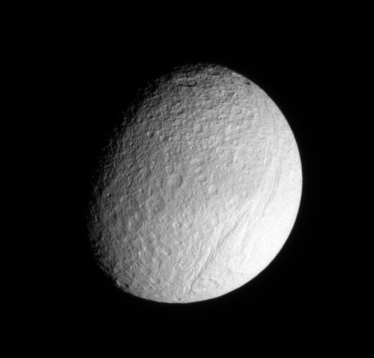

Torn-up Terrain

Ithaca Chasma rips across the cratered surface of Tethys, creating a scar more than 1,000 kilometers (600 miles) long, from north to south.

Cassini got a closer look at this ancient rift during a Sept. 2005 flyby of Tethys (1,071 kilometers, or 665 miles across). See PIA07734 for a high-resolution view of the chasm.

This view shows the Saturn-facing side of Tethys. North is up.

The image was taken in visible light with the Cassini spacecraft narrow-angle camera on May 21, 2006 at a distance of approximately 715,000 kilometers (444,000 miles) from Tethys and at a Sun-Tethys-spacecraft, or phase, angle of 48 degrees. Image scale is 4 kilometers (2 miles) per pixel.

The Cassini-Huygens mission is a cooperative project of NASA, the European Space Agency and the Italian Space Agency. The Jet Propulsion Laboratory, a division of the California Institute of Technology in Pasadena, manages the mission for NASA’s Science Mission Directorate, Washington, D.C. The Cassini orbiter and its two onboard cameras were designed, developed and assembled at JPL. The imaging operations center is based at the Space Science Institute in Boulder, Colo.

Credit: NASA/JPL/Space Science Institute